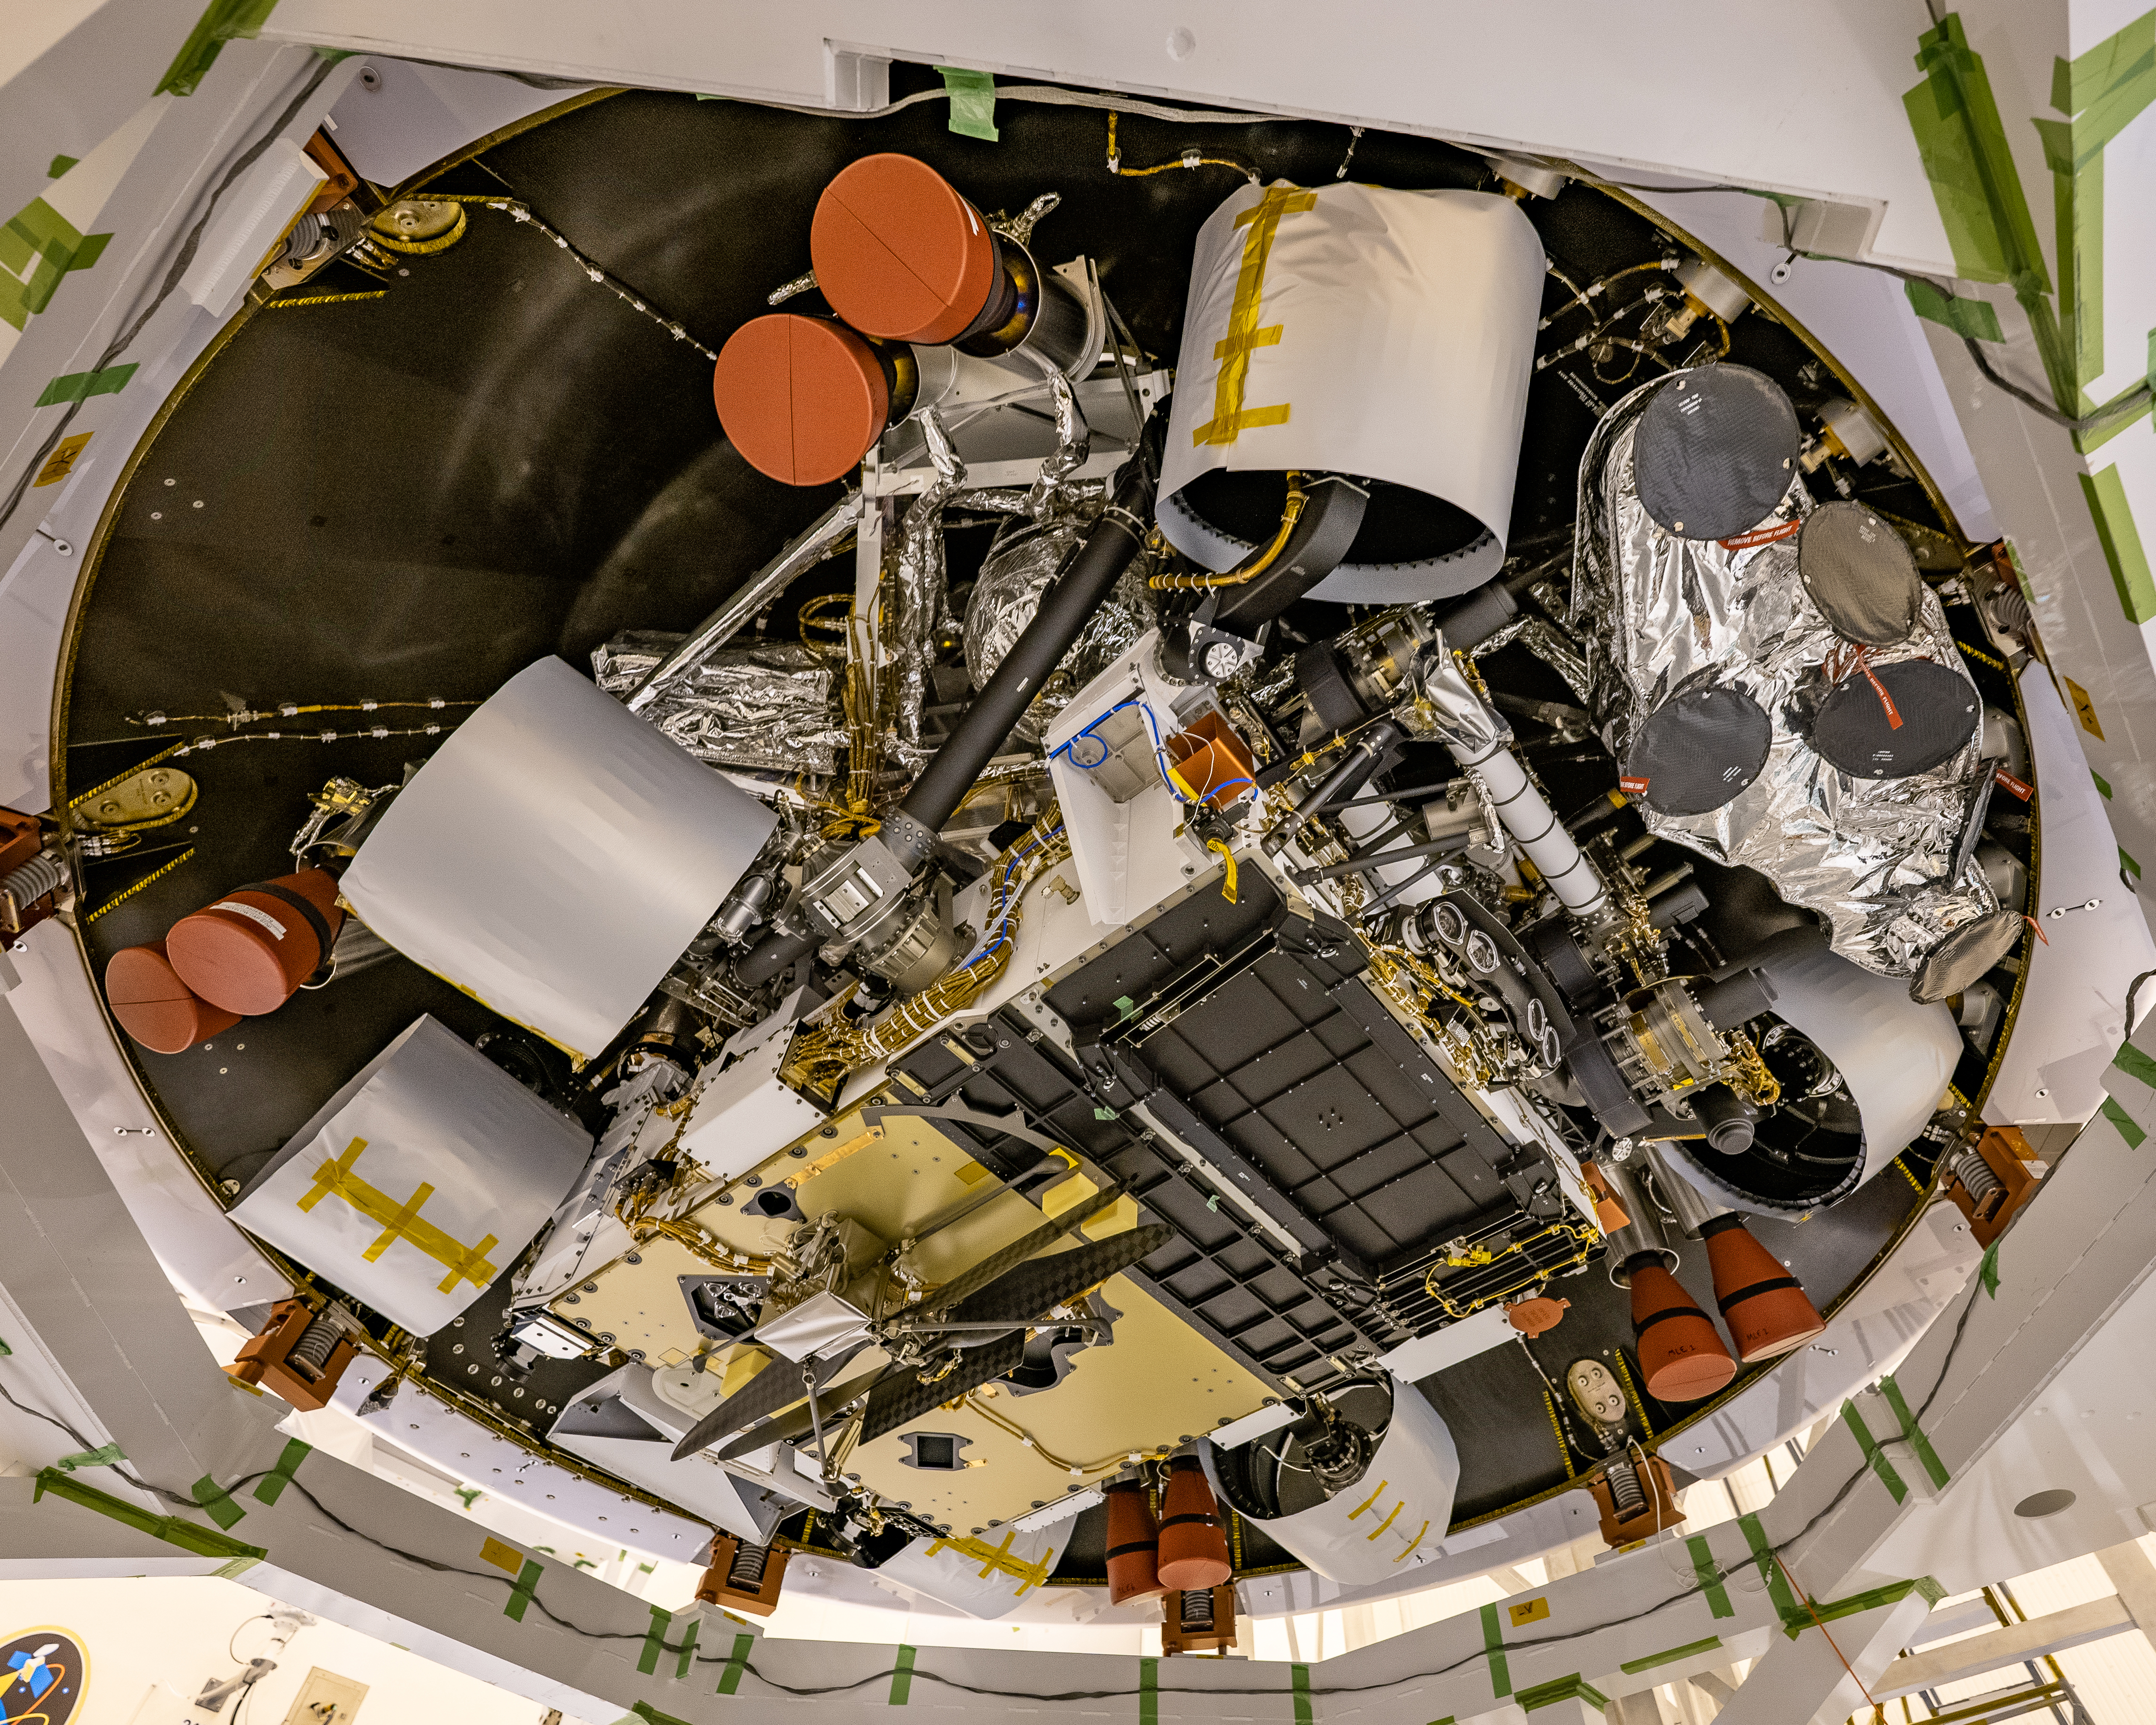

Perseverance from Below

NASA’s Mars Perseverance rover’s descent stage was recently stacked atop the rover at Kennedy Space Center, and the two were placed in the back shell that will help protect them on their journey to Mars. In this image, taken on April 29, 2020, the underside of the rover is visible, along with the Ingenuity helicopter attached (lower center of the image). The outer ring is the base of the back shell, while the bell-shaped objects covered in red material are covers for engine nozzles on the descent stage. The wheels are covered in a protective material that will be removed before launch.

Credit: NASA/JPL-Caltech